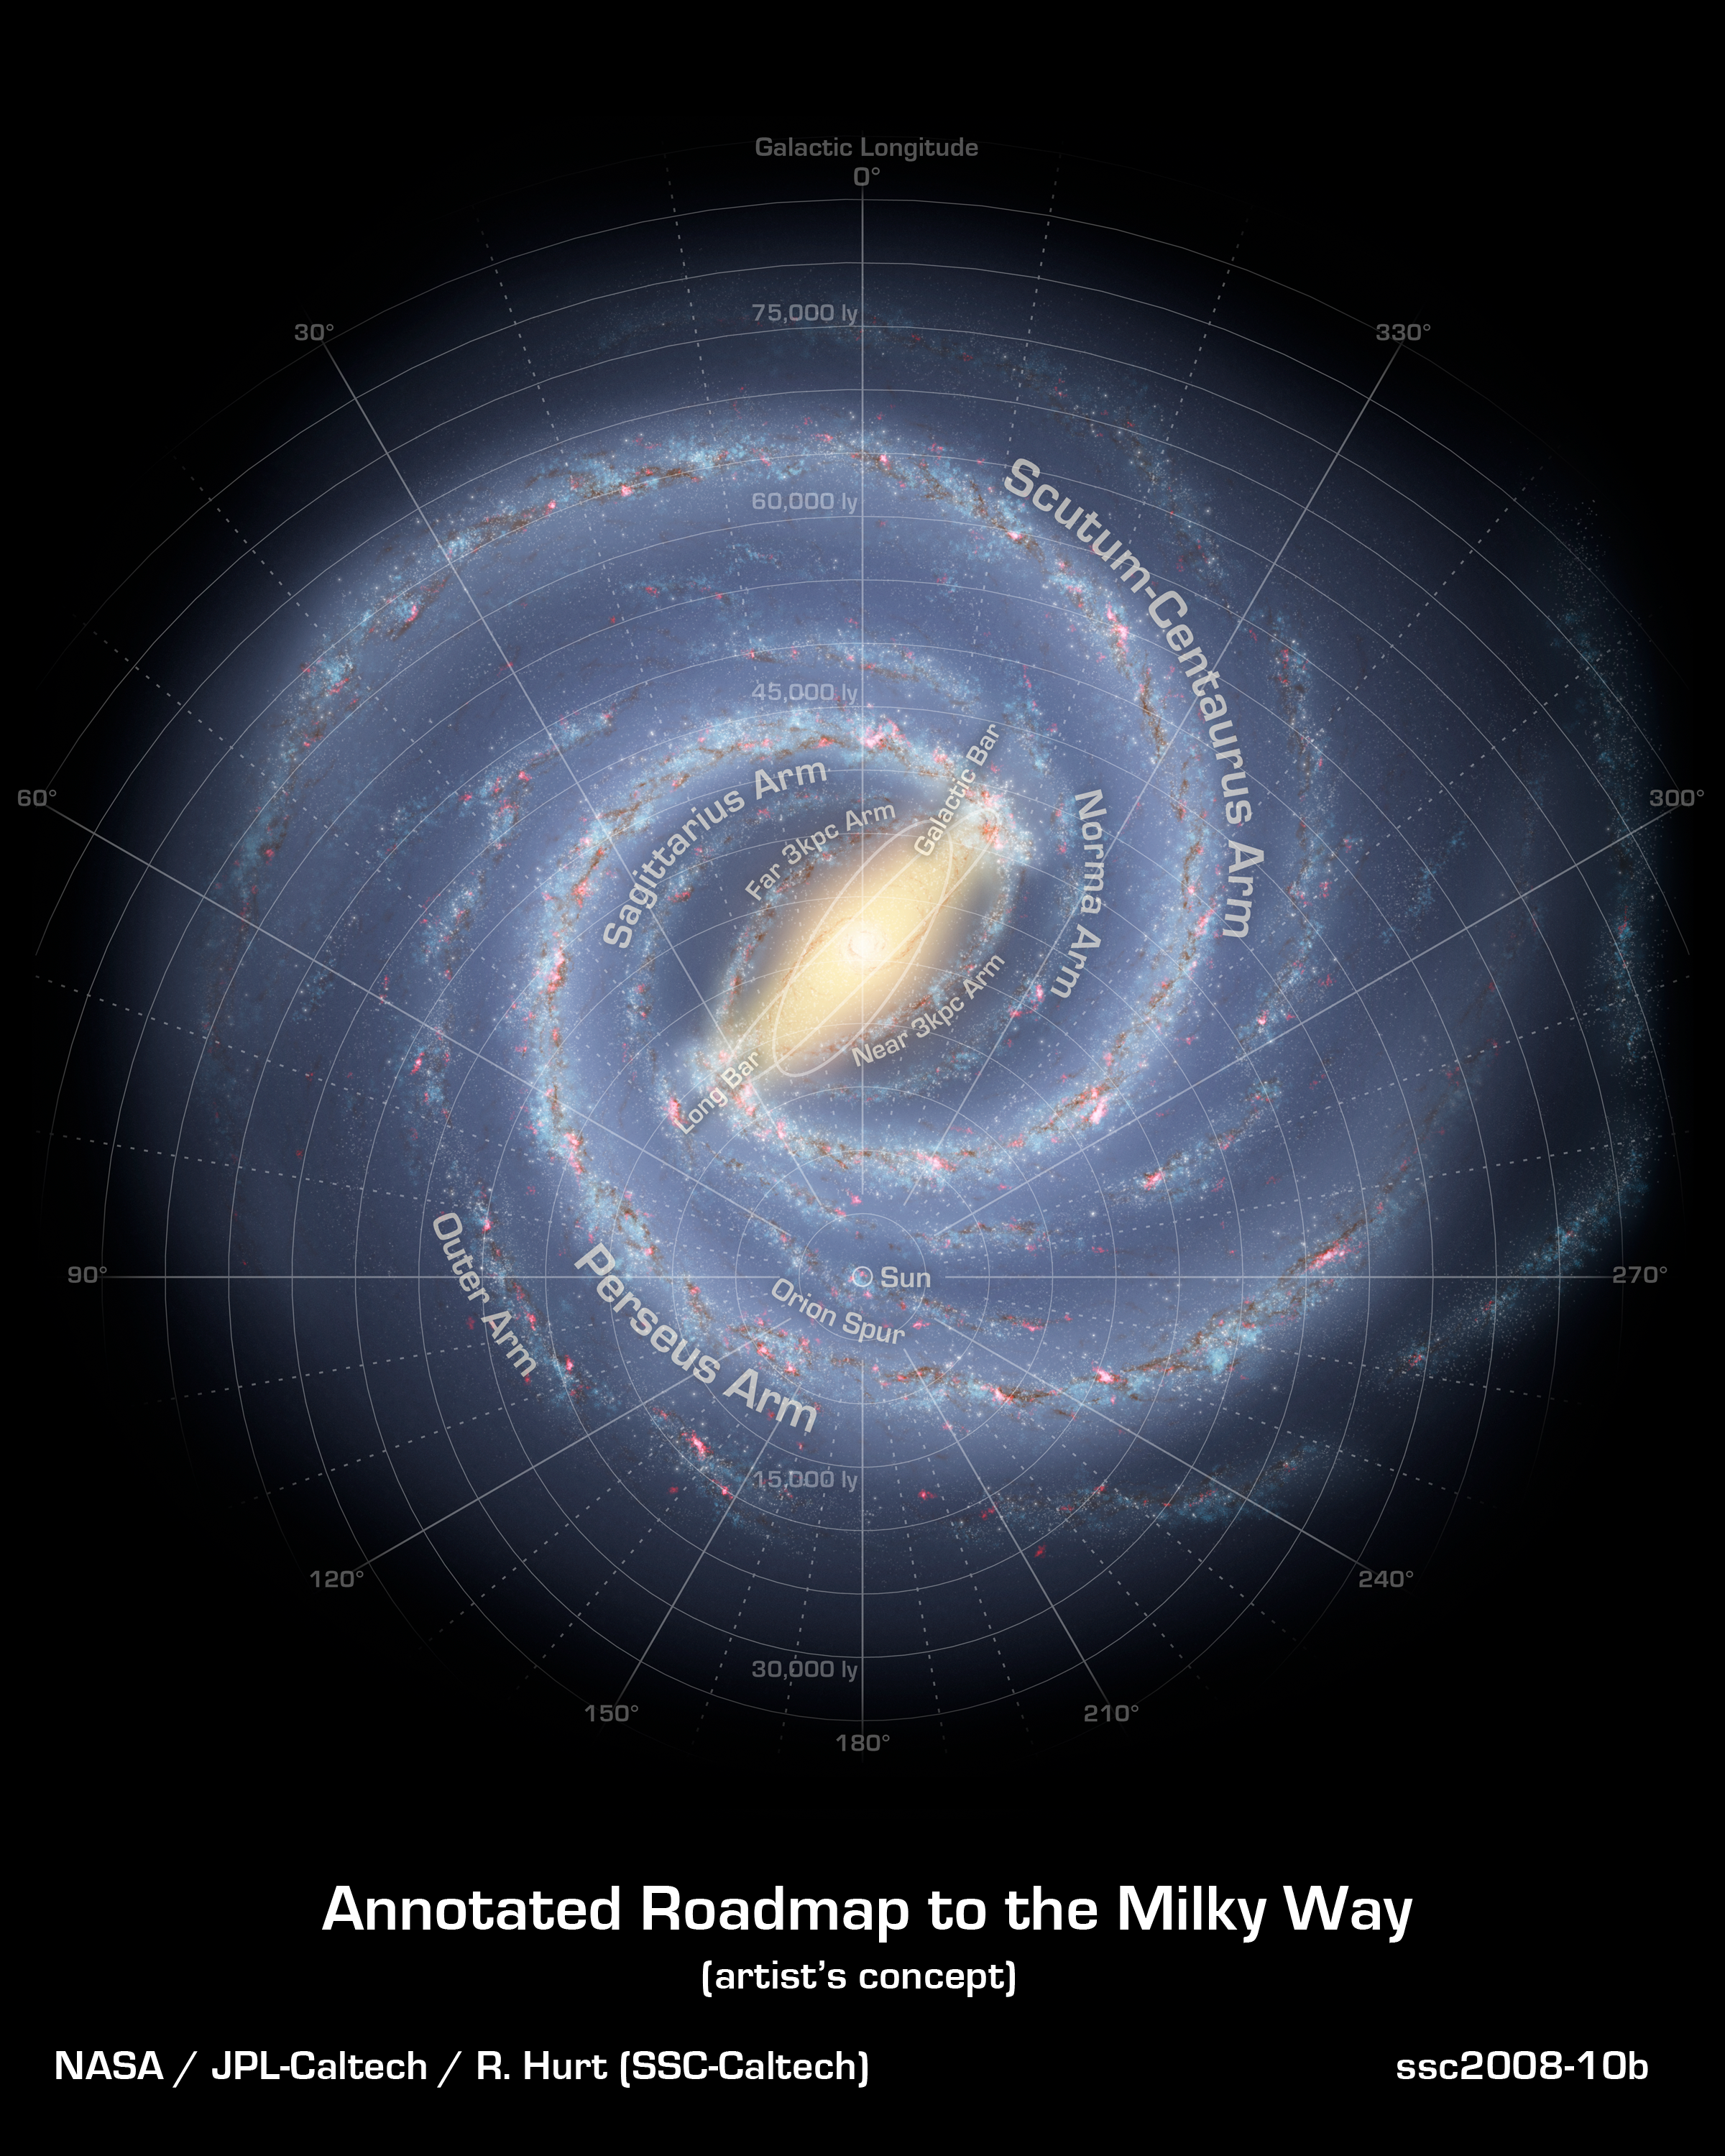

A Roadmap to the Milky Way (Annotated)

Like early explorers mapping the continents of our globe, astronomers are busy charting the spiral structure of our galaxy, the Milky Way. Using infrared images from NASA's Spitzer Space Telescope, scientists have discovered that the Milky Way's elegant spiral structure is dominated by just two arms wrapping off the ends of a central bar of stars. Previously, our galaxy was thought to possess four major arms.

This annotated artist's concept illustrates the new view of the Milky Way, along with other findings presented at the 212th American Astronomical Society meeting in St. Louis, Mo. The galaxy's two major arms (Scutum-Centaurus and Perseus) can be seen attached to the ends of a thick central bar, while the two now-demoted minor arms (Norma and Sagittarius) are less distinct and located between the major arms. The major arms consist of the highest densities of both young and old stars; the minor arms are primarily filled with gas and pockets of star-forming activity.

The artist's concept also includes a new spiral arm, called the "Far-3 kiloparsec arm," discovered via a radio-telescope survey of gas in the Milky Way. This arm is shorter than the two major arms and lies along the bar of the galaxy.

Our sun lies near a small, partial arm called the Orion Arm, or Orion Spur, located between the Sagittarius and Perseus arms.

Credit: NASA/JPL-Caltech/R. Hurt (SSC/Caltech)